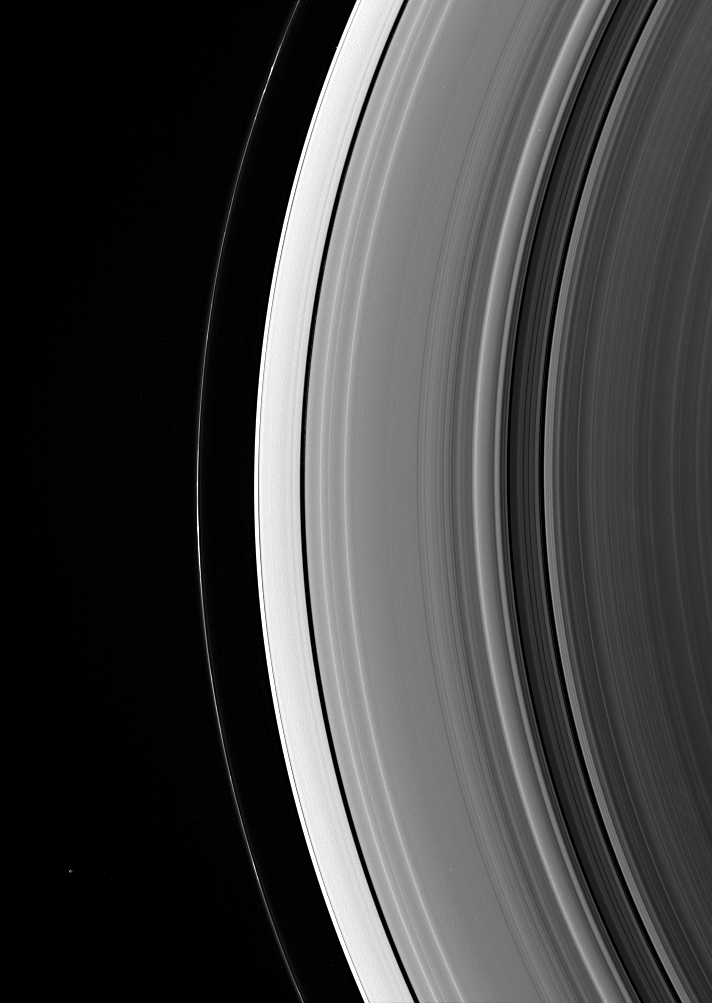

Epimetheus and the Dark Side

Epimetheus is a lonely dot beyond Saturn’s rings. The little moon appears at lower left, outside the narrow F ring.

Several very faint spokes lurk in the B ring, at right.

This view looks toward the unlit side of the rings from about 49 degrees above the ringplane. Epimetheus is 116 kilometers (72 miles) across.

The image was taken in visible green light with the Cassini spacecraft wide-angle camera on Dec. 17, 2006 at a distance of approximately 1.1 million kilometers (700,000 miles) from Saturn. Image scale is 63 kilometers (39 miles) per pixel.

The Cassini-Huygens mission is a cooperative project of NASA, the European Space Agency and the Italian Space Agency. The Jet Propulsion Laboratory, a division of the California Institute of Technology in Pasadena, manages the mission for NASA’s Science Mission Directorate, Washington, D.C. The Cassini orbiter and its two onboard cameras were designed, developed and assembled at JPL. The imaging operations center is based at the Space Science Institute in Boulder, Colo.

Credit: NASA/JPL/Space Science Institute